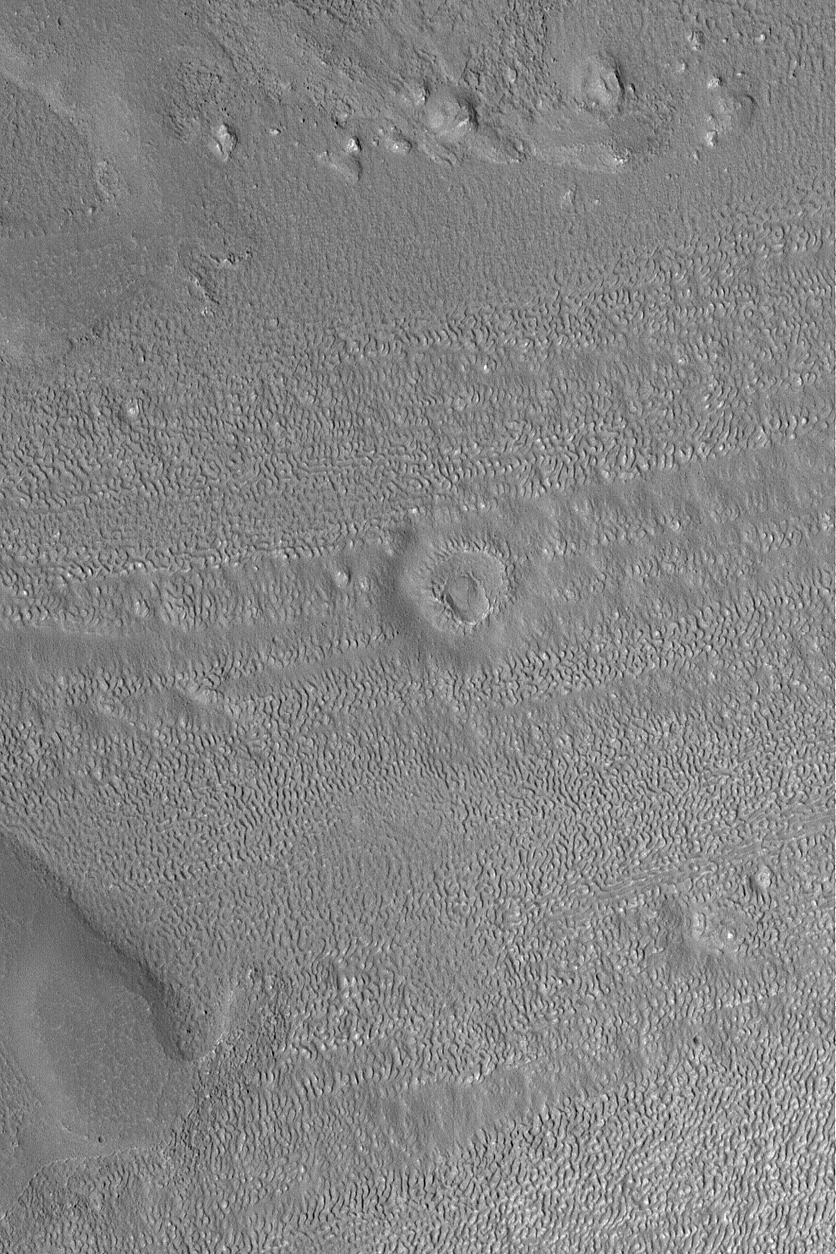

Degraded Crater

21 October 2004
Near the center of this Mars Global Surveyor (MGS) Mars Orbiter Camera (MOC) image lies the degraded remnants of an old meteor impact crater. The terrain in which it occurs is a heavily eroded, north middle-latitude surface. The image is located in the fretted terrains north of Arabia Terra near 41.3°N, 305.8°W. The image covers an area about 3 km (1.9 mi) wide and sunlight illuminates the scene from the lower left.

Credit: NASA/JPL/Malin Space Science Systems